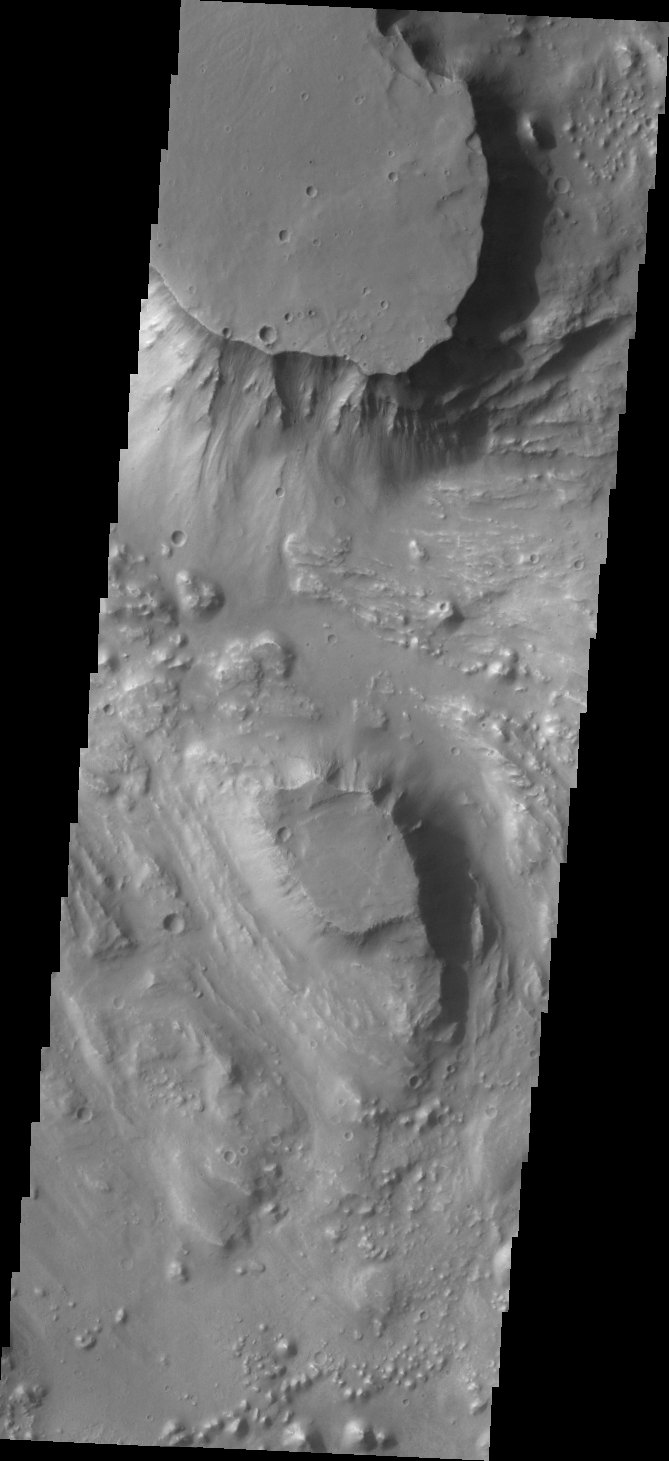

Aurorae Chaos

Located at the eastern end of Vallis Marineris is the region of chaos called Aurorae. Today’s VIS image is from the northern part of Aurorae Chaos and contains mesas separated by complex low lying regions.

Credit: NASA/JPL/ASU